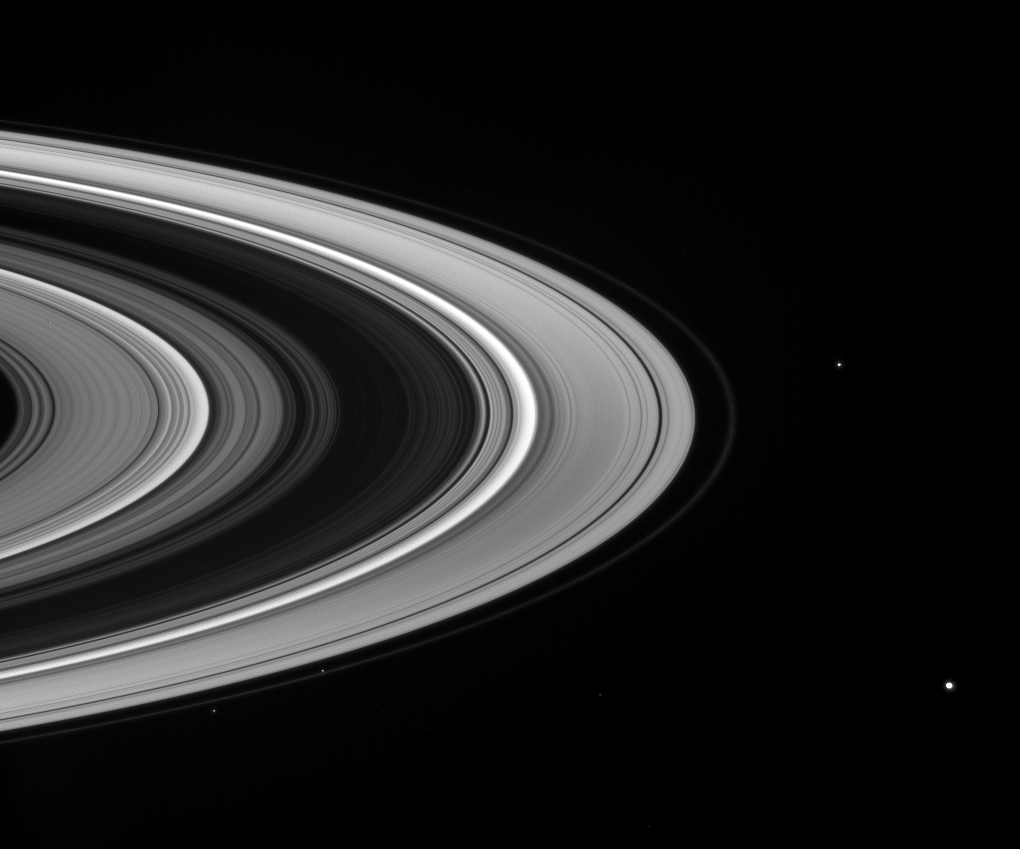

The Orbiting Fleet

A fleet of small moons patrols the outskirts of Saturn’s icy rings.

The shepherd moons Prometheus (102 kilometers, or 63 miles across) and Pandora (84 kilometers, or 52 miles across) are seen respectively interior and exterior to the narrow F ring at lower left.

Janus (181 kilometers, or 113 miles across) appears at center right, and Mimas (397 kilometers, or 247 miles across) is visible at lower right.

A 2007 movie sequence acquired during a Cassini ringplane crossing (PIA08356) presents a similar view, with moons in motion.

This view looks toward the unilluminated side of the rings from about 14 degrees above the ringplane. A background star is faintly visible directly between Prometheus and Mimas.

The image was taken in visible blue light with the Cassini spacecraft wide-angle camera on March 16, 2008. The view was acquired at a distance of approximately 1.5 million kilometers (960,000 miles) from Saturn. Image scale is 97 kilometers (60 miles) per pixel.

The Cassini-Huygens mission is a cooperative project of NASA, the European Space Agency and the Italian Space Agency. The Jet Propulsion Laboratory, a division of the California Institute of Technology in Pasadena, manages the mission for NASA’s Science Mission Directorate, Washington, D.C. The Cassini orbiter and its two onboard cameras were designed, developed and assembled at JPL. The imaging operations center is based at the Space Science Institute in Boulder, Colo.

Credit: NASA/JPL/Space Science Institute